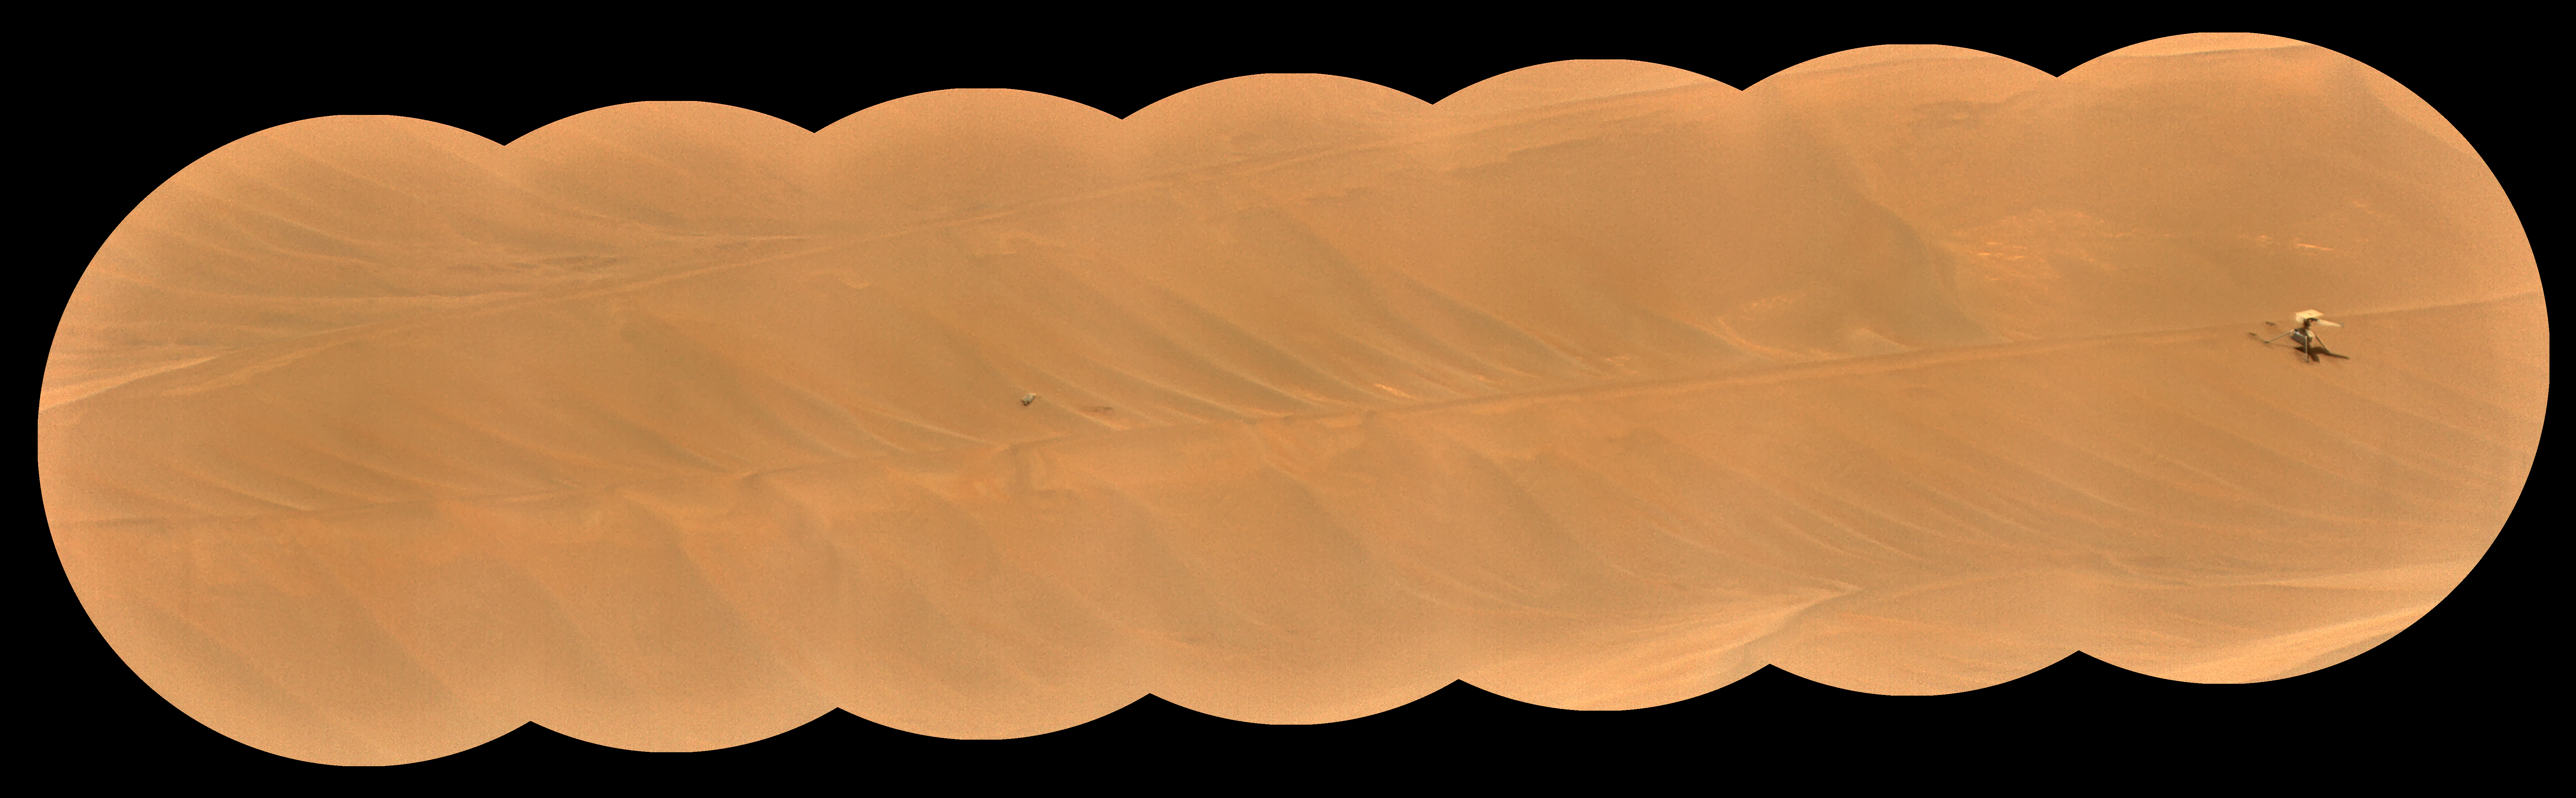

SuperCam’s RMI Spots Ingenuity’s Broken Rotor

The Remote Microscopic Imager (RMI) camera aboard NASA’s Perseverance Mars rover took these zoomed-in images of the Ingenuity Mars Helicopter and one of its rotor blades on Feb. 24, 2024, the 1,072nd Martian day, or sol, of the mission.

The mosaic shows the helicopter at right, standing at an angle near the apex of a sand ripple. About 49 feet (15 meters) to the west of the helicopter’s location (just left of center in the image), a large portion of one of the helicopter’s rotor blades lies on the surface. The Ingenuity team is considering a theory that the blade detached after the rotorcraft impacted the Martian surface at the conclusion of the helicopter’s 72nd and final flight on Jan. 18, 2024.

This mosaic is made up of seven images taken by the RMI, which is part of the rover’s SuperCam instrument. At the time these images were taken, the distance between the rover and helicopter was about 1,365 feet (415 meters). Each circular image has a field of view of 26 feet (7.8 meters) at this distance.

Able to spot a softball from nearly a mile away, the RMI allows scientists to take images of details from a long distance. It also provides fine details of nearby targets zapped by SuperCam’s laser.

SuperCam is led by Los Alamos National Laboratory in New Mexico, where the instrument’s body unit was developed. The mast unit, including the RMI used for these images, was developed and built by several laboratories of the CNRS (the French research center) and French universities under the contracting authority of Centre National d’Études Spatiales (CNES), the French space agency.

A key objective for Perseverance’s mission on Mars is astrobiology, including the search for signs of ancient microbial life. The rover will characterize the planet’s geology and past climate, pave the way for human exploration of the Red Planet, and be the first mission to collect and cache Martian rock and regolith (broken rock and dust).

Subsequent NASA missions, in cooperation with ESA (European Space Agency), would send spacecraft to Mars to collect these sealed samples from the surface and return them to Earth for in-depth analysis.

The Mars 2020 Perseverance mission is part of NASA’s Moon to Mars exploration approach, which includes Artemis missions to the Moon that will help prepare for human exploration of the Red Planet.

JPL, which is managed for NASA by Caltech in Pasadena, California, built and manages operations of the Perseverance rover.

Credit: NASA/JPL-Caltech/LANL/CNES/CNRS